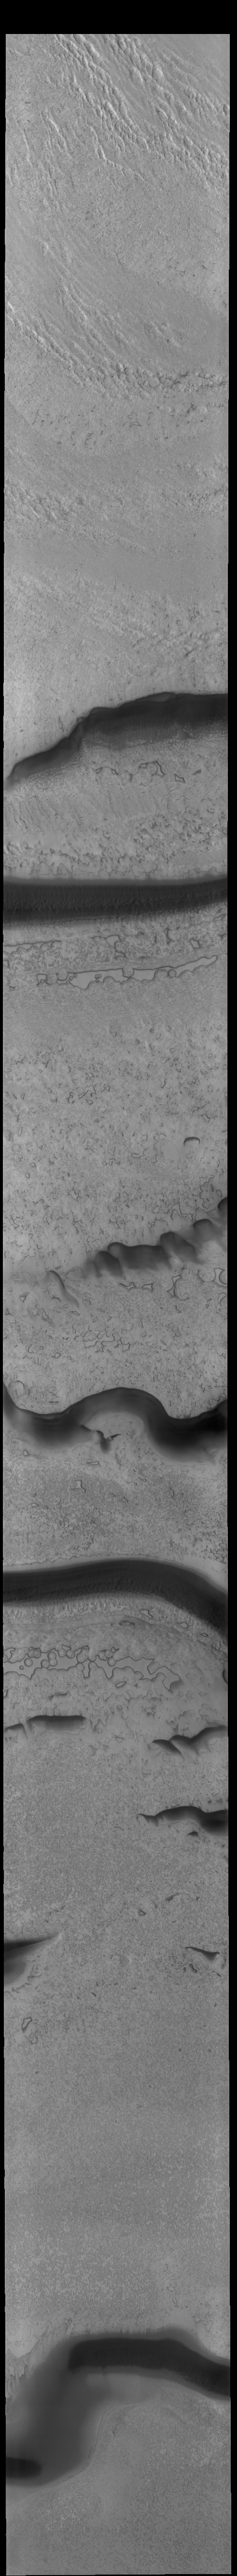

South Polar Textures

This VIS image shows part of the surface of the south polar cap. Collected at the end of southern summer, most of the ice is frost free and different textures are readily apparent. The dark bands are troughs. There are areas that resemble holes and other regions with tightly packed ridges.

Credit: NASA/JPL-Caltech/ASU